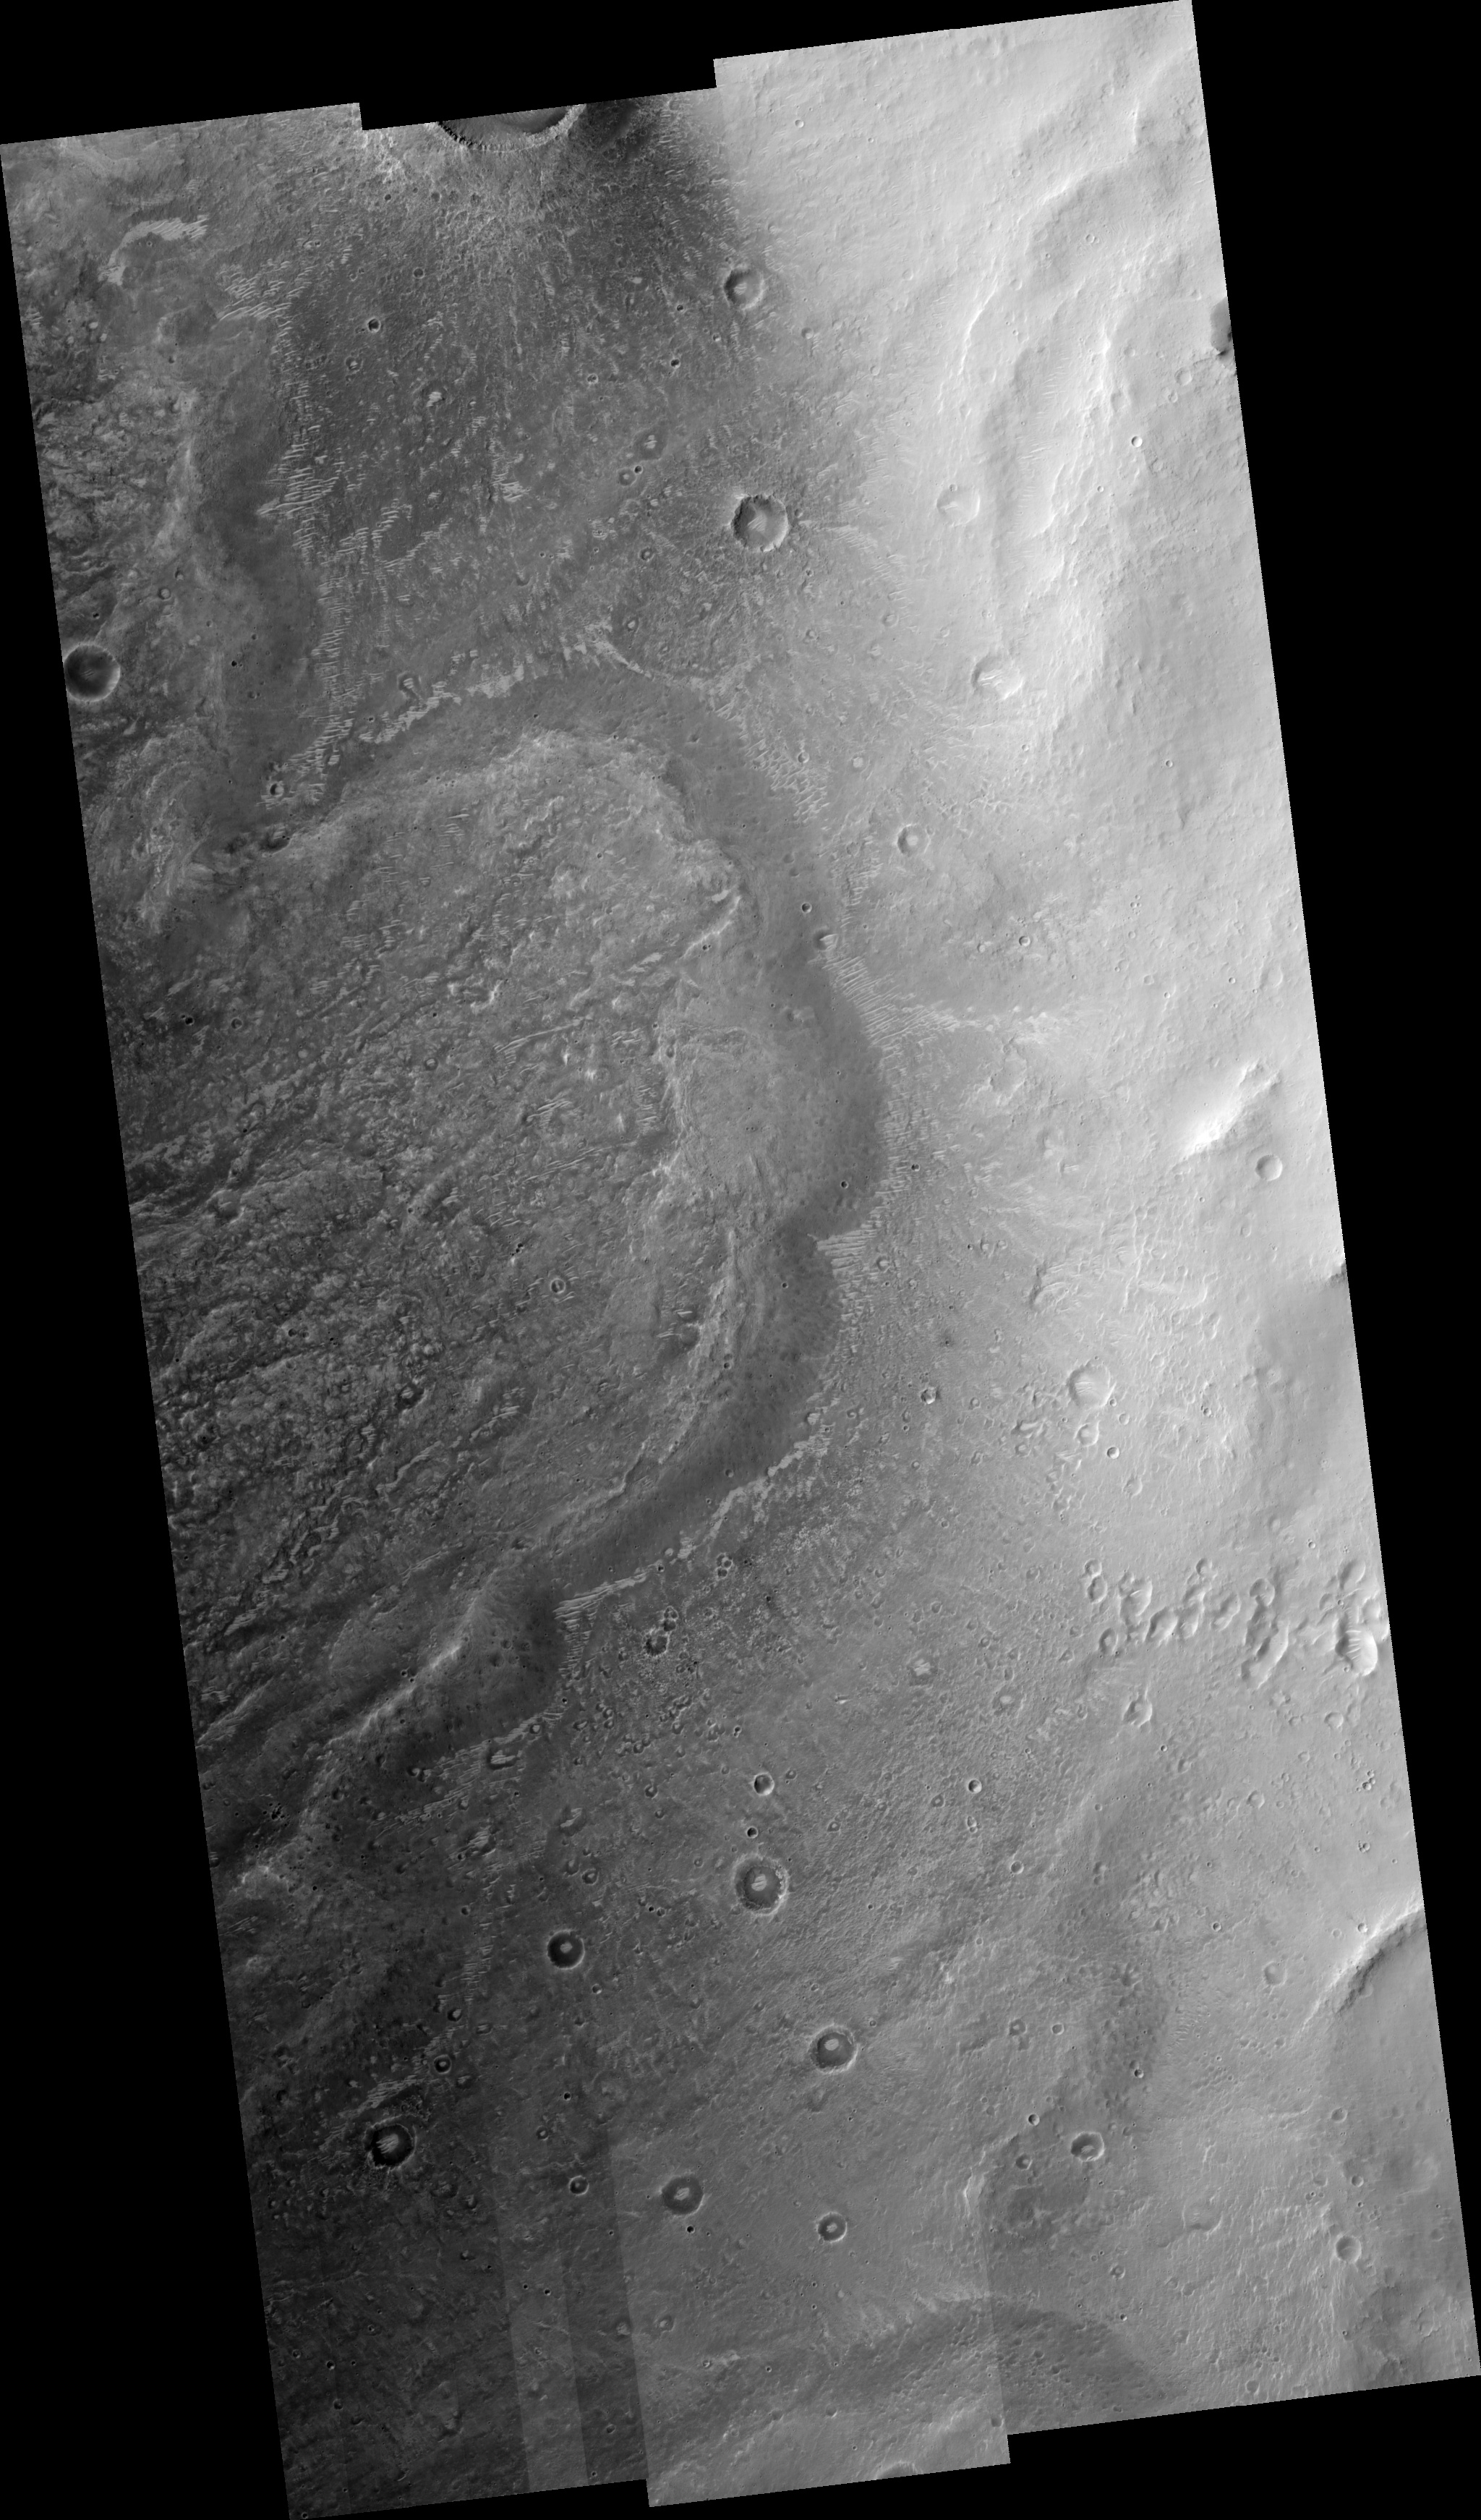

Floor of Chia Crater

Image PSP_001482_1810 was taken by the High Resolution Imaging Science Experiment (HiRISE) camera onboard the Mars Reconnaissance Orbiter spacecraft on November 19, 2006. The complete image is centered at 1.2 degrees latitude, 300.4 degrees East longitude. The range to the target site was 265.3 km (165.8 miles). At this distance the image scale ranges from 26.5 cm/pixel (with 1 x 1 binning) to 106.2 cm/pixel (with 4 x 4 binning). The image shown here has been map-projected to 25 cm/pixel and north is up. The image was taken at a local Mars time of 3:31 PM and the scene is illuminated from the west with a solar incidence angle of 54 degrees, thus the sun was about 36 degrees above the horizon. At a solar longitude of 137.9 degrees, the season on Mars is Northern Summer.

NASA’s Jet Propulsion Laboratory, a division of the California Institute of Technology in Pasadena, manages the Mars Reconnaissance Orbiter for NASA’s Science Mission Directorate, Washington. Lockheed Martin Space Systems, Denver, is the prime contractor for the project and built the spacecraft. The High Resolution Imaging Science Experiment is operated by the University of Arizona, Tucson, and the instrument was built by Ball Aerospace and Technology Corp., Boulder, Colo.

Credit: NASA/JPL/Univ. of Arizona